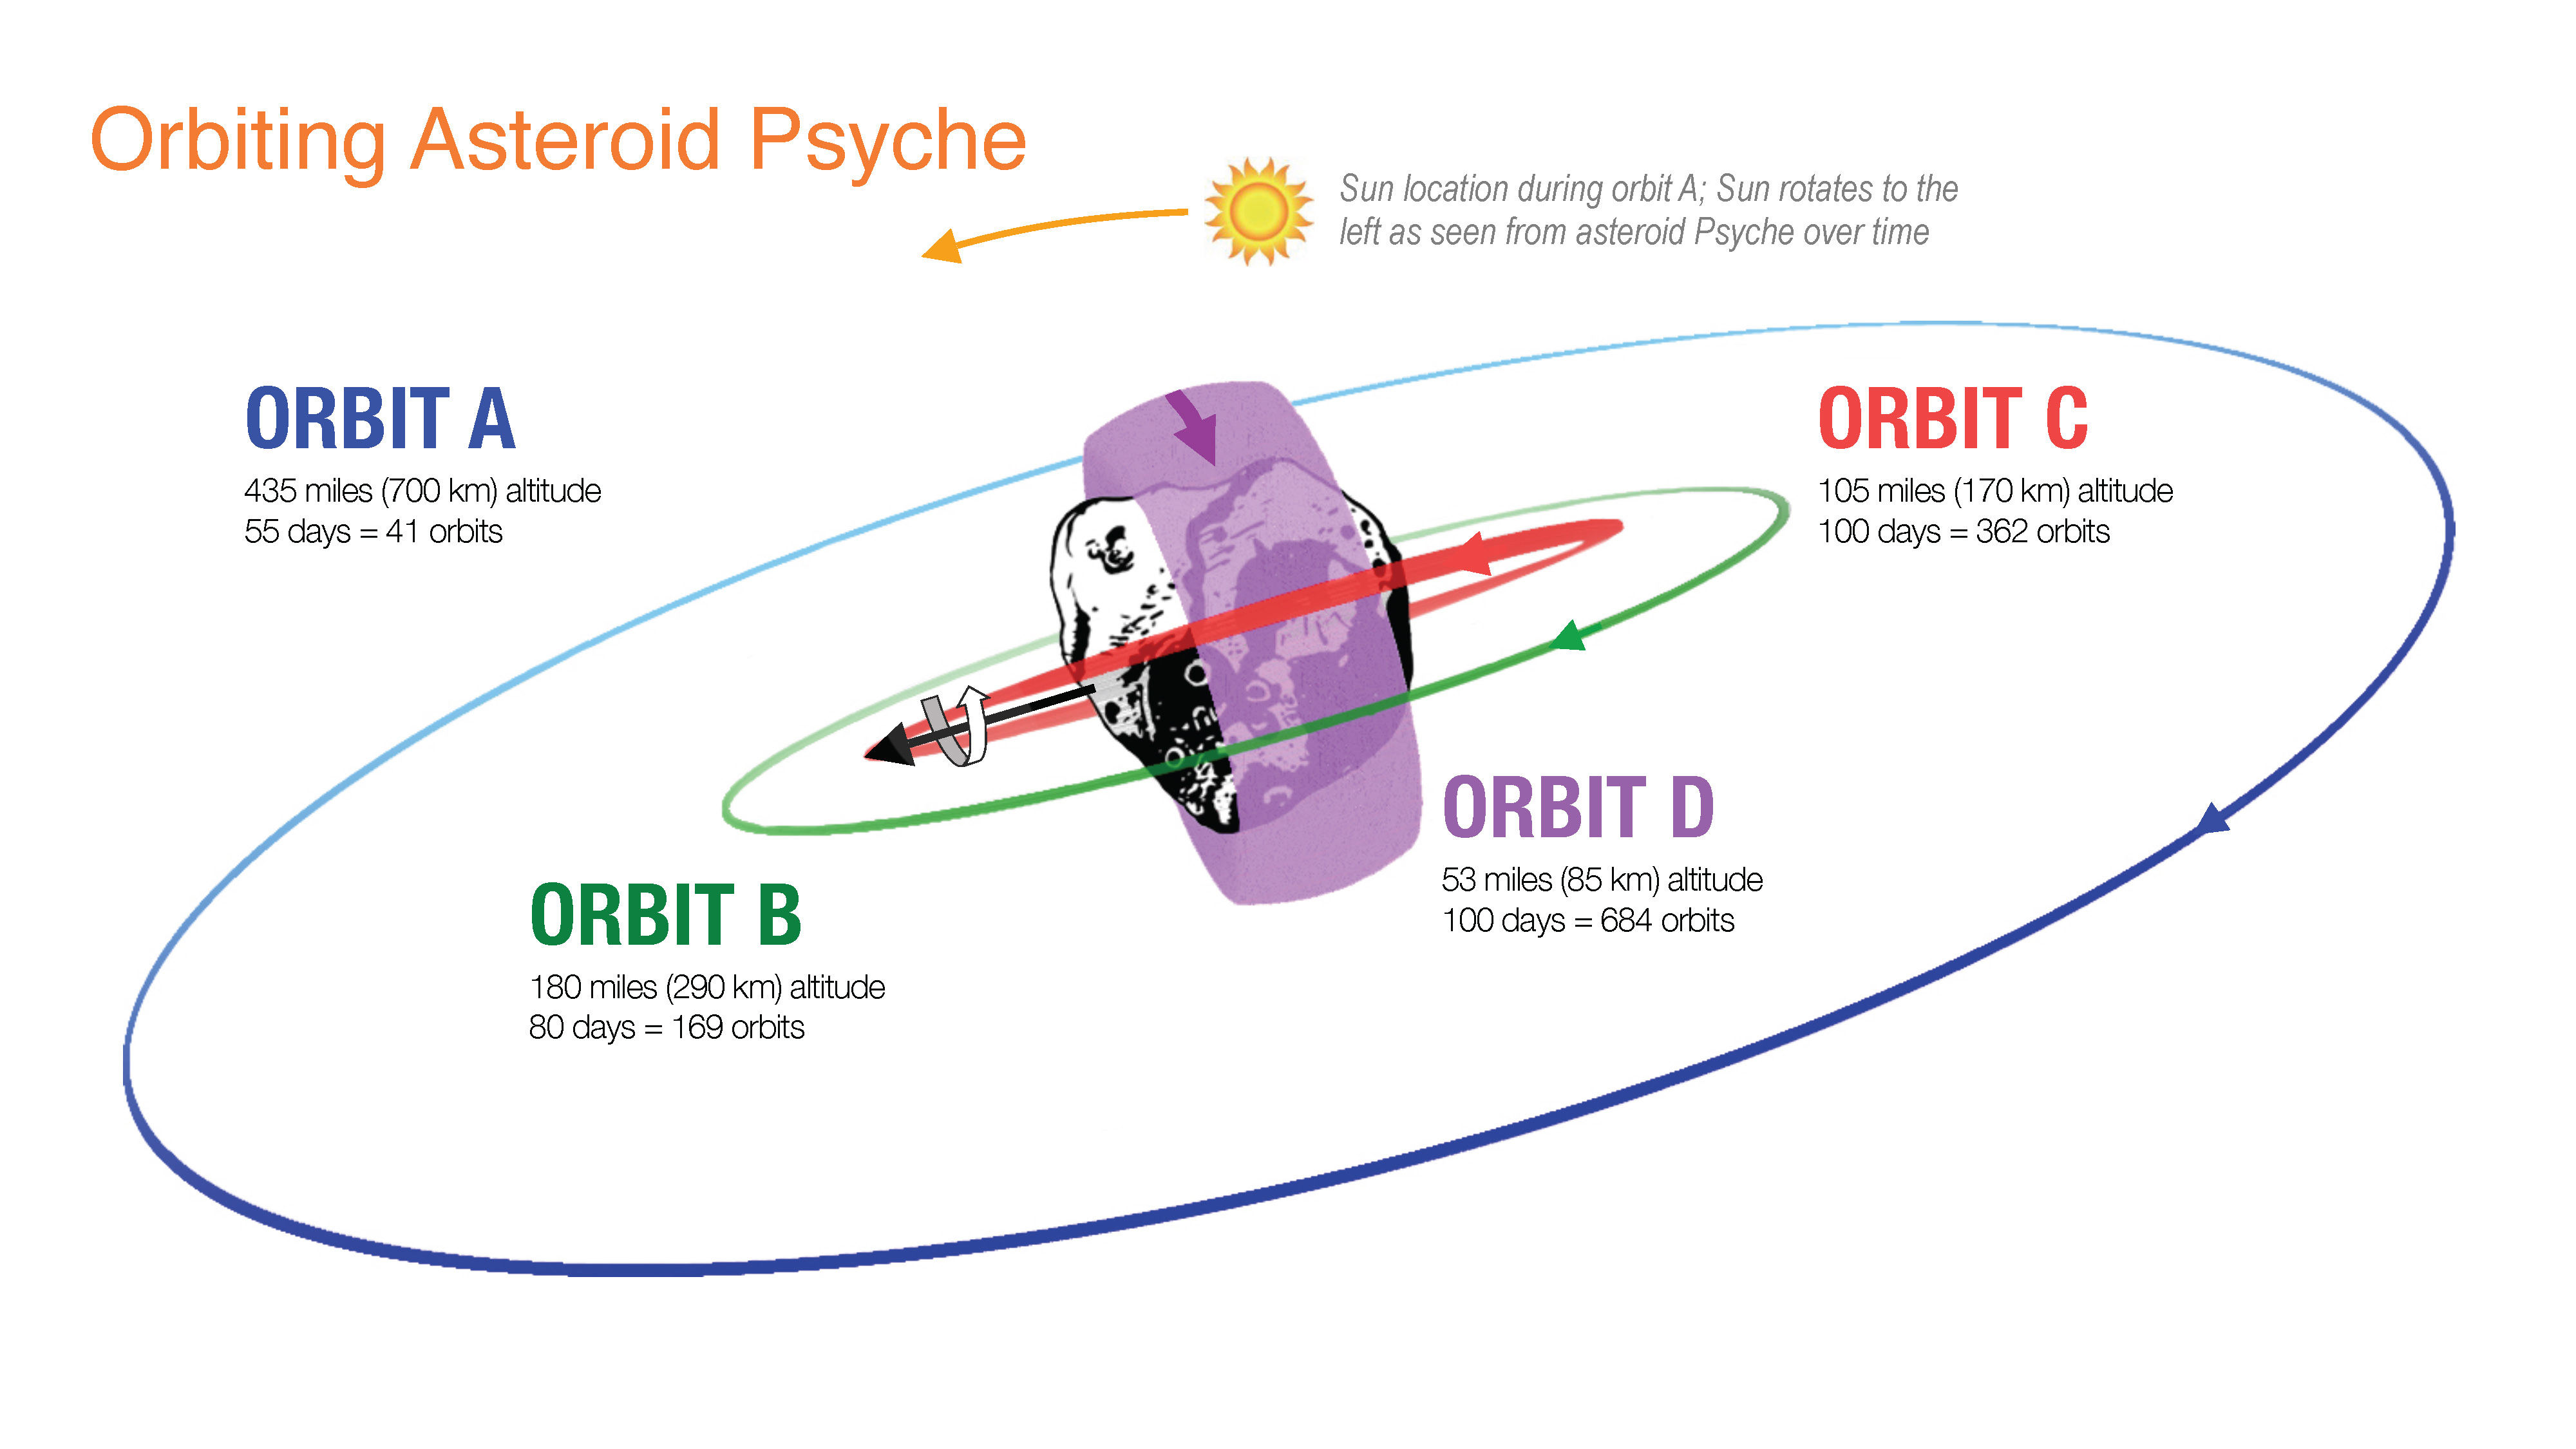

Orbiting Asteroid Psyche (Illustration)

This illustration shows how NASA’s Psyche spacecraft will explore the asteroid Psyche, beginning with Orbit A when it arrives at the asteroid in early 2026. The initial orbit is designed to be at a high altitude – about 435 miles (700 kilometers) above the asteroid’s surface.

Over the following 20 months, the spacecraft will use its electric propulsion system to dip into lower and lower orbits as it conducts its science investigation. Eventually, the spacecraft will establish a final orbit (Orbit D) about 53 miles (85 kilometers) above the surface.

Set to launch in August 2022, Psyche will investigate a metal-rich asteroid of the same name, which lies in the main asteroid belt between Mars and Jupiter. Scientists believe the asteroid could be part or all of the iron-rich interior of an early planetary building block that was stripped of its outer rocky shell as it repeatedly collided with other large bodies during the early formation of the solar system.

Arizona State University in Tempe leads the Psyche mission. JPL is responsible for the mission’s overall management, system engineering, integration and test, and mission operations. Maxar Technologies in Palo Alto, California, supplied the spacecraft’s high-power solar electric propulsion chassis. The development of the multispectral imager is led by Arizona State University, in collaboration with Malin Space Science Systems in San Diego, California.

Credit: NASA/JPL-Caltech